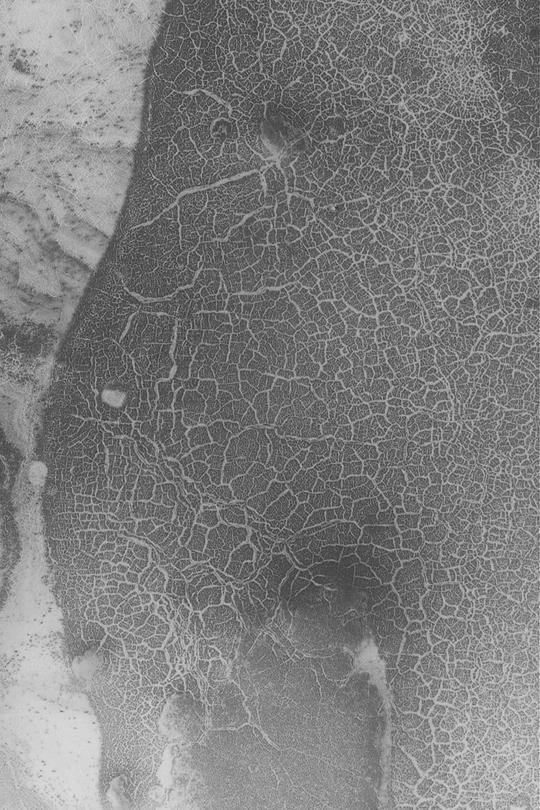

Polar Polygon Patterns

MGS MOC Release No. MOC2-338, 22 April 2003

This Mars Global Surveyor (MGS) Mars Orbiter Camera (MOC) image was taken during southern spring, as the seasonal carbon dioxide frost cap was subliming away. Frost remaining in shallow cracks and depressions reveals a fantastic polygonal pattern. Similar polygons occur in the Earth’s arctic and antarctic regions-on Earth such polygons are related to the freeze and thaw of ground ice. The picture covers an area about 3 km (about 1.9 mi) wide near 71.9°S, 11.1°W. Sunlight illuminates the scene from the left.

Credit: NASA/JPL/Malin Space Science Systems